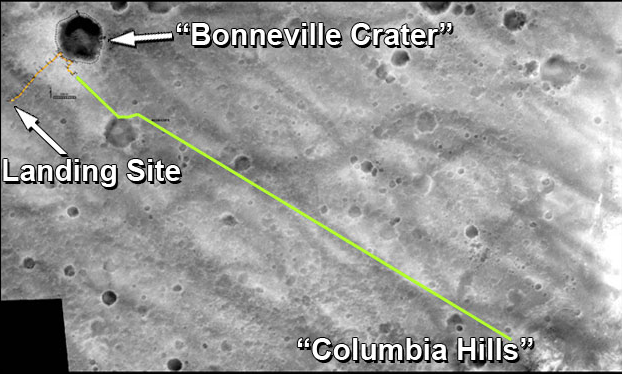

Spirit’s Extended-Mission Destination

The drive route planned for NASA’s Mars Exploration Rover Spirit during its extended mission is represented by the green line in this traverse map. The gold line traces the path Spirit drove during its prime mission of 90 sols.

One objective for the rover’s extended mission is to continue eastward to reach the high ground named “Columbia Hills,” still about 2 kilometers (1.2 miles) away at the beginning of the extended mission.

The base image for this map was taken from orbit by NASA’s Mars Global Surveyor. The entire area is within Gusev Crater.

Credit: NASA/JPL/MSSS/New Mexico Museum of Natural History